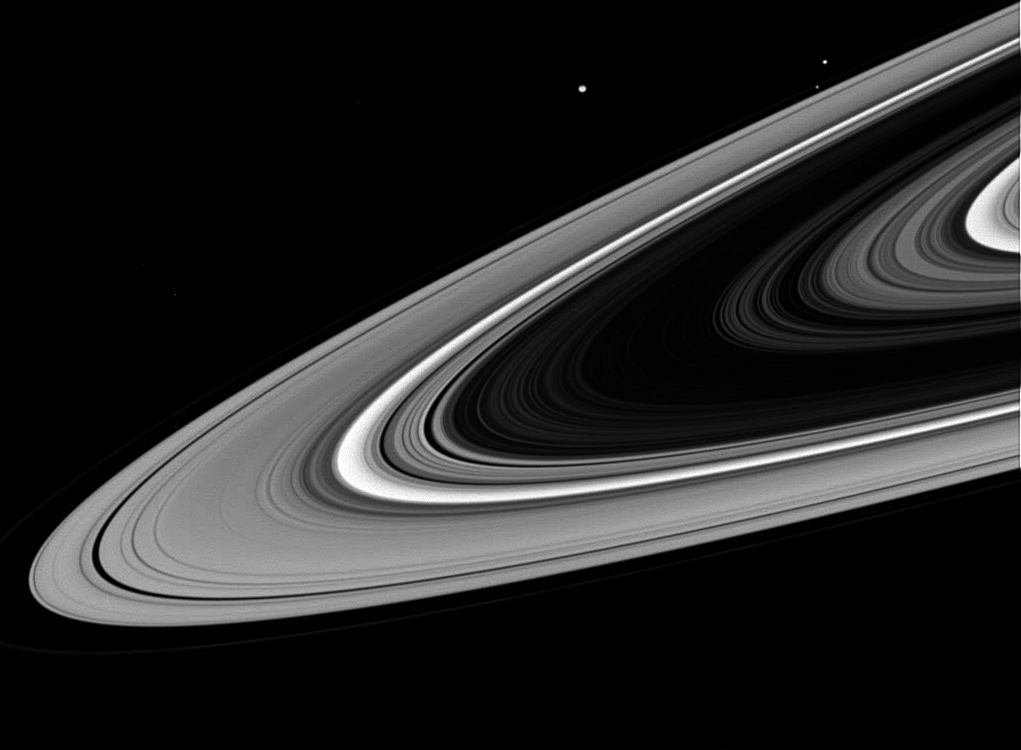

From the Dark Side

As Cassini swung around to the dark side of the planet during its first close passage after orbit insertion, the intrepid spacecraft spied three ring moons whizzing around the planet.

Visible in this image are: Mimas (398 kilometers, or 247 miles across) brightest and above center; Janus (181 kilometers, or 112 miles across) second brightest at upper left; and Prometheus (102 kilometers, or 63 miles across) just above the main rings at upper left.

The normally bright B ring appears very dark from this vantage point. Regions with smaller concentrations of particles, such as the Cassini division (bright near center) transmit more sunlight and thus are brighter.

The image was taken in visible light with the Cassini spacecraft wide angle camera on Oct. 27, 2004, at a distance of 757,000 kilometers (470,000miles) from Saturn. The image scale is about 42 kilometers (26 miles) per pixel.

The Cassini-Huygens mission is a cooperative project of NASA, the European Space Agency and the Italian Space Agency. The Jet Propulsion Laboratory, a division of the California Institute of Technology in Pasadena, manages the Cassini-Huygens mission for NASA’s Office of Space Science, Washington, D.C. The Cassini orbiter and its two onboard cameras, were designed, developed and assembled at JPL. The imaging team is based at the Space Science Institute, Boulder, Colo.

Credit: NASA/JPL/Space Science Institute